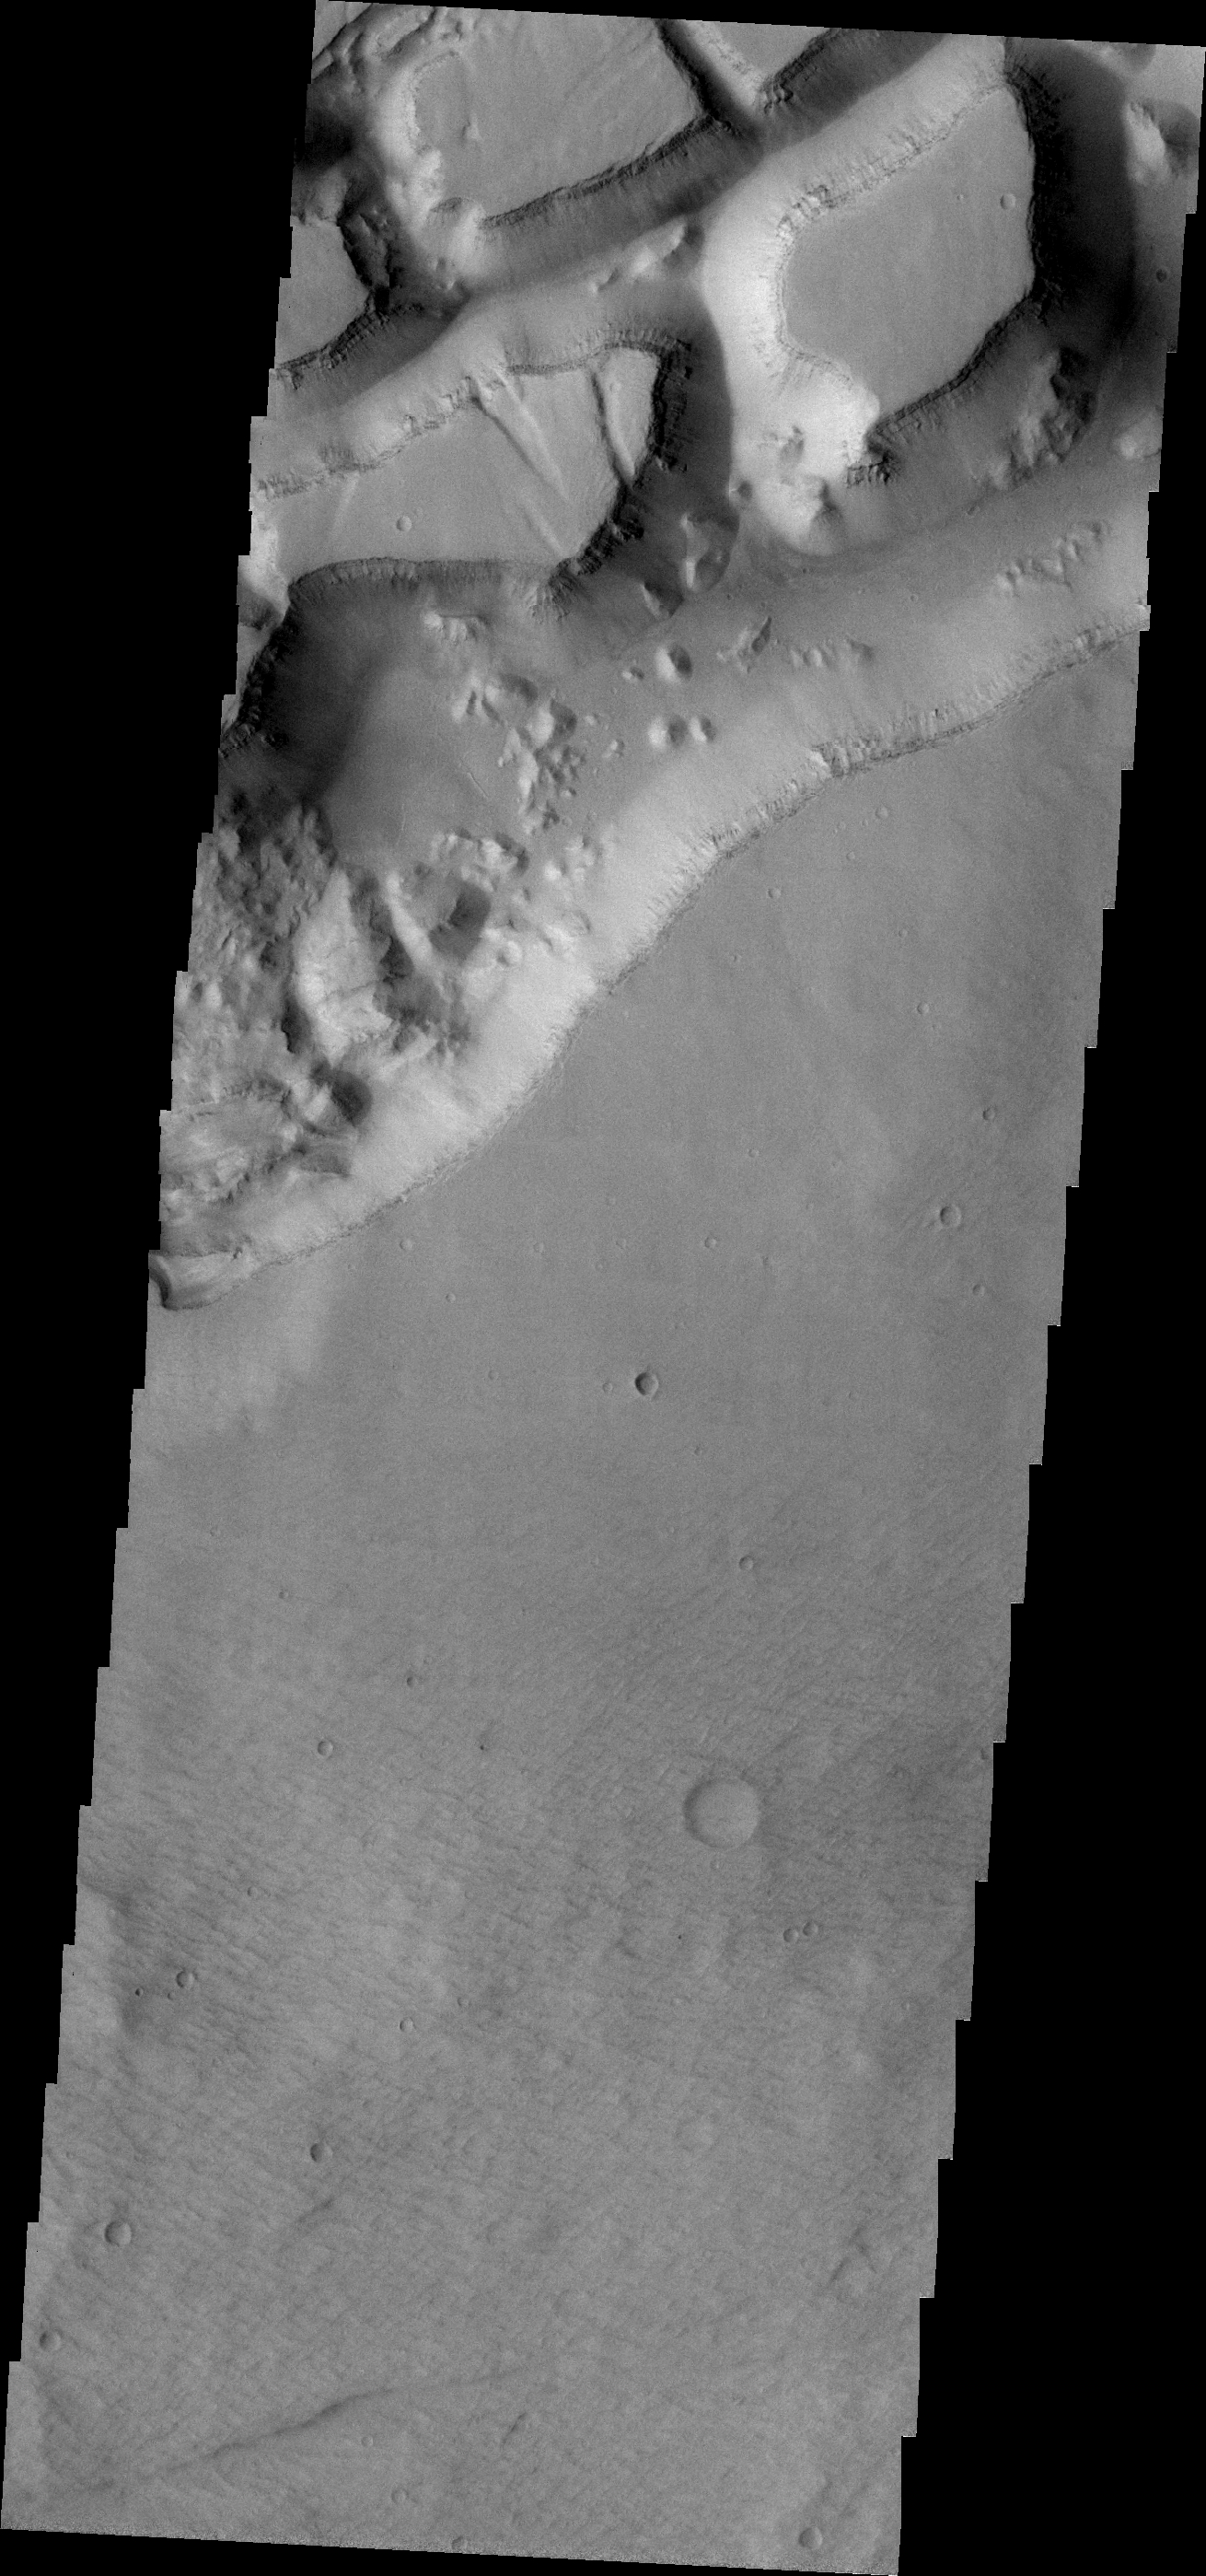

Sirenum Fossae

This VIS image of the western portion of Sirenum Fossae shows mesa formation.

Image information: VIS instrument. Latitude -26.4N, Longitude 219.4E. 18 meter/pixel resolution.

Please see the THEMIS Data Citation Note for details on crediting THEMIS images.

Note: this THEMIS visual image has not been radiometrically nor geometrically calibrated for this preliminary release. An empirical correction has been performed to remove instrumental effects. A linear shift has been applied in the cross-track and down-track direction to approximate spacecraft and planetary motion. Fully calibrated and geometrically projected images will be released through the Planetary Data System in accordance with Project policies at a later time.

NASA’s Jet Propulsion Laboratory manages the 2001 Mars Odyssey mission for NASA’s Office of Space Science, Washington, D.C. The Thermal Emission Imaging System (THEMIS) was developed by Arizona State University, Tempe, in collaboration with Raytheon Santa Barbara Remote Sensing. The THEMIS investigation is led by Dr. Philip Christensen at Arizona State University. Lockheed Martin Astronautics, Denver, is the prime contractor for the Odyssey project, and developed and built the orbiter. Mission operations are conducted jointly from Lockheed Martin and from JPL, a division of the California Institute of Technology in Pasadena.

Credit: NASA/JPL/ASU